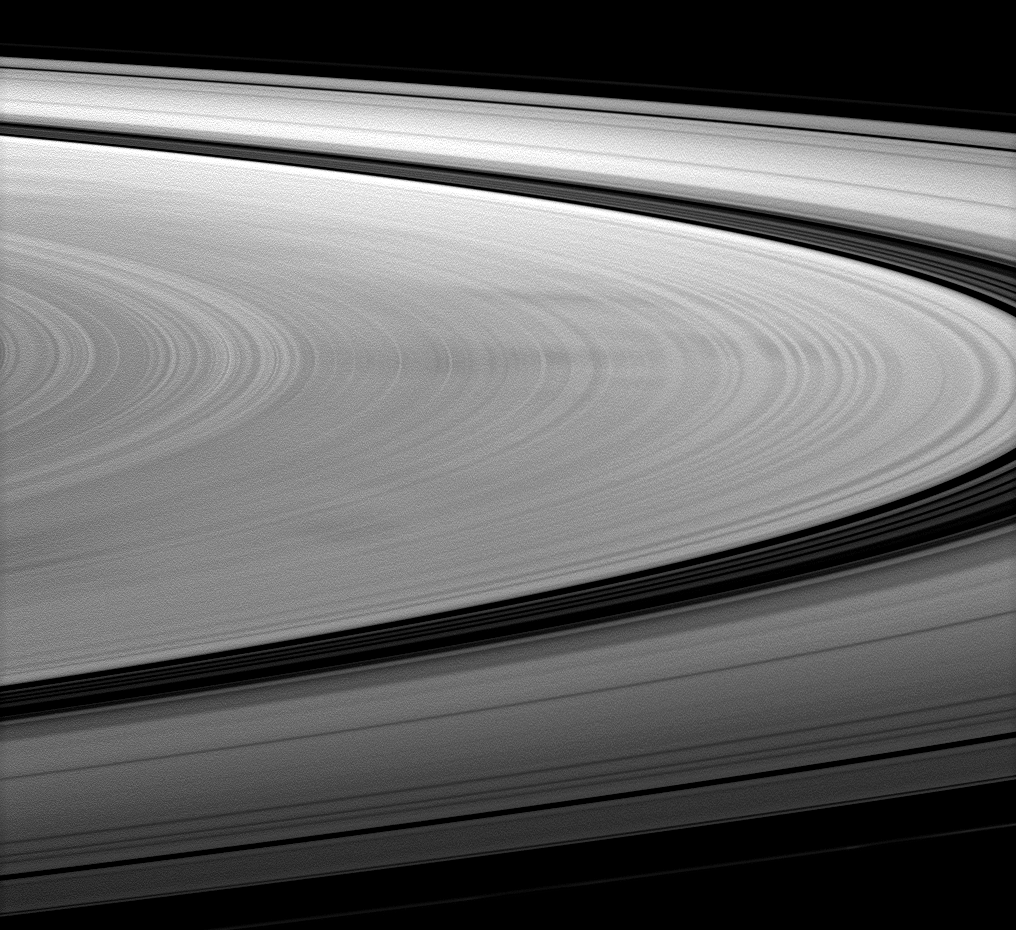

Detailing Dark Spokes

The Cassini spacecraft images dark spokes on Saturn’s B ring.

Spokes are radial markings on Saturn’s rings that continue to interest scientists, and they can be seen here stretching left to right across the image. Spokes appear bright when they are viewed at phase, or Sun-Saturn-spacecraft, angles higher than about 45 degrees. However, this image was taken at a phase angle of 20 degrees, which is why the spokes appear dark. See PIA11144 and PIA08288 to learn more.

This view looks toward the northern, sunlit side of the rings from about 5 degrees above the ringplane.

The image was taken in visible red light with the Cassini spacecraft wide-angle camera on Jan. 27, 2010. The view was acquired at a distance of approximately 260,000 kilometers (162,000 miles) from Saturn. Image scale is 18 kilometers (11 miles) per pixel.

The Cassini-Huygens mission is a cooperative project of NASA, the European Space Agency and the Italian Space Agency. The Jet Propulsion Laboratory, a division of the California Institute of Technology in Pasadena, manages the mission for NASA’s Science Mission Directorate, Washington, D.C. The Cassini orbiter and its two onboard cameras were designed, developed and assembled at JPL. The imaging operations center is based at the Space Science Institute in Boulder, Colo.

Credit: NASA/JPL/Space Science Institute